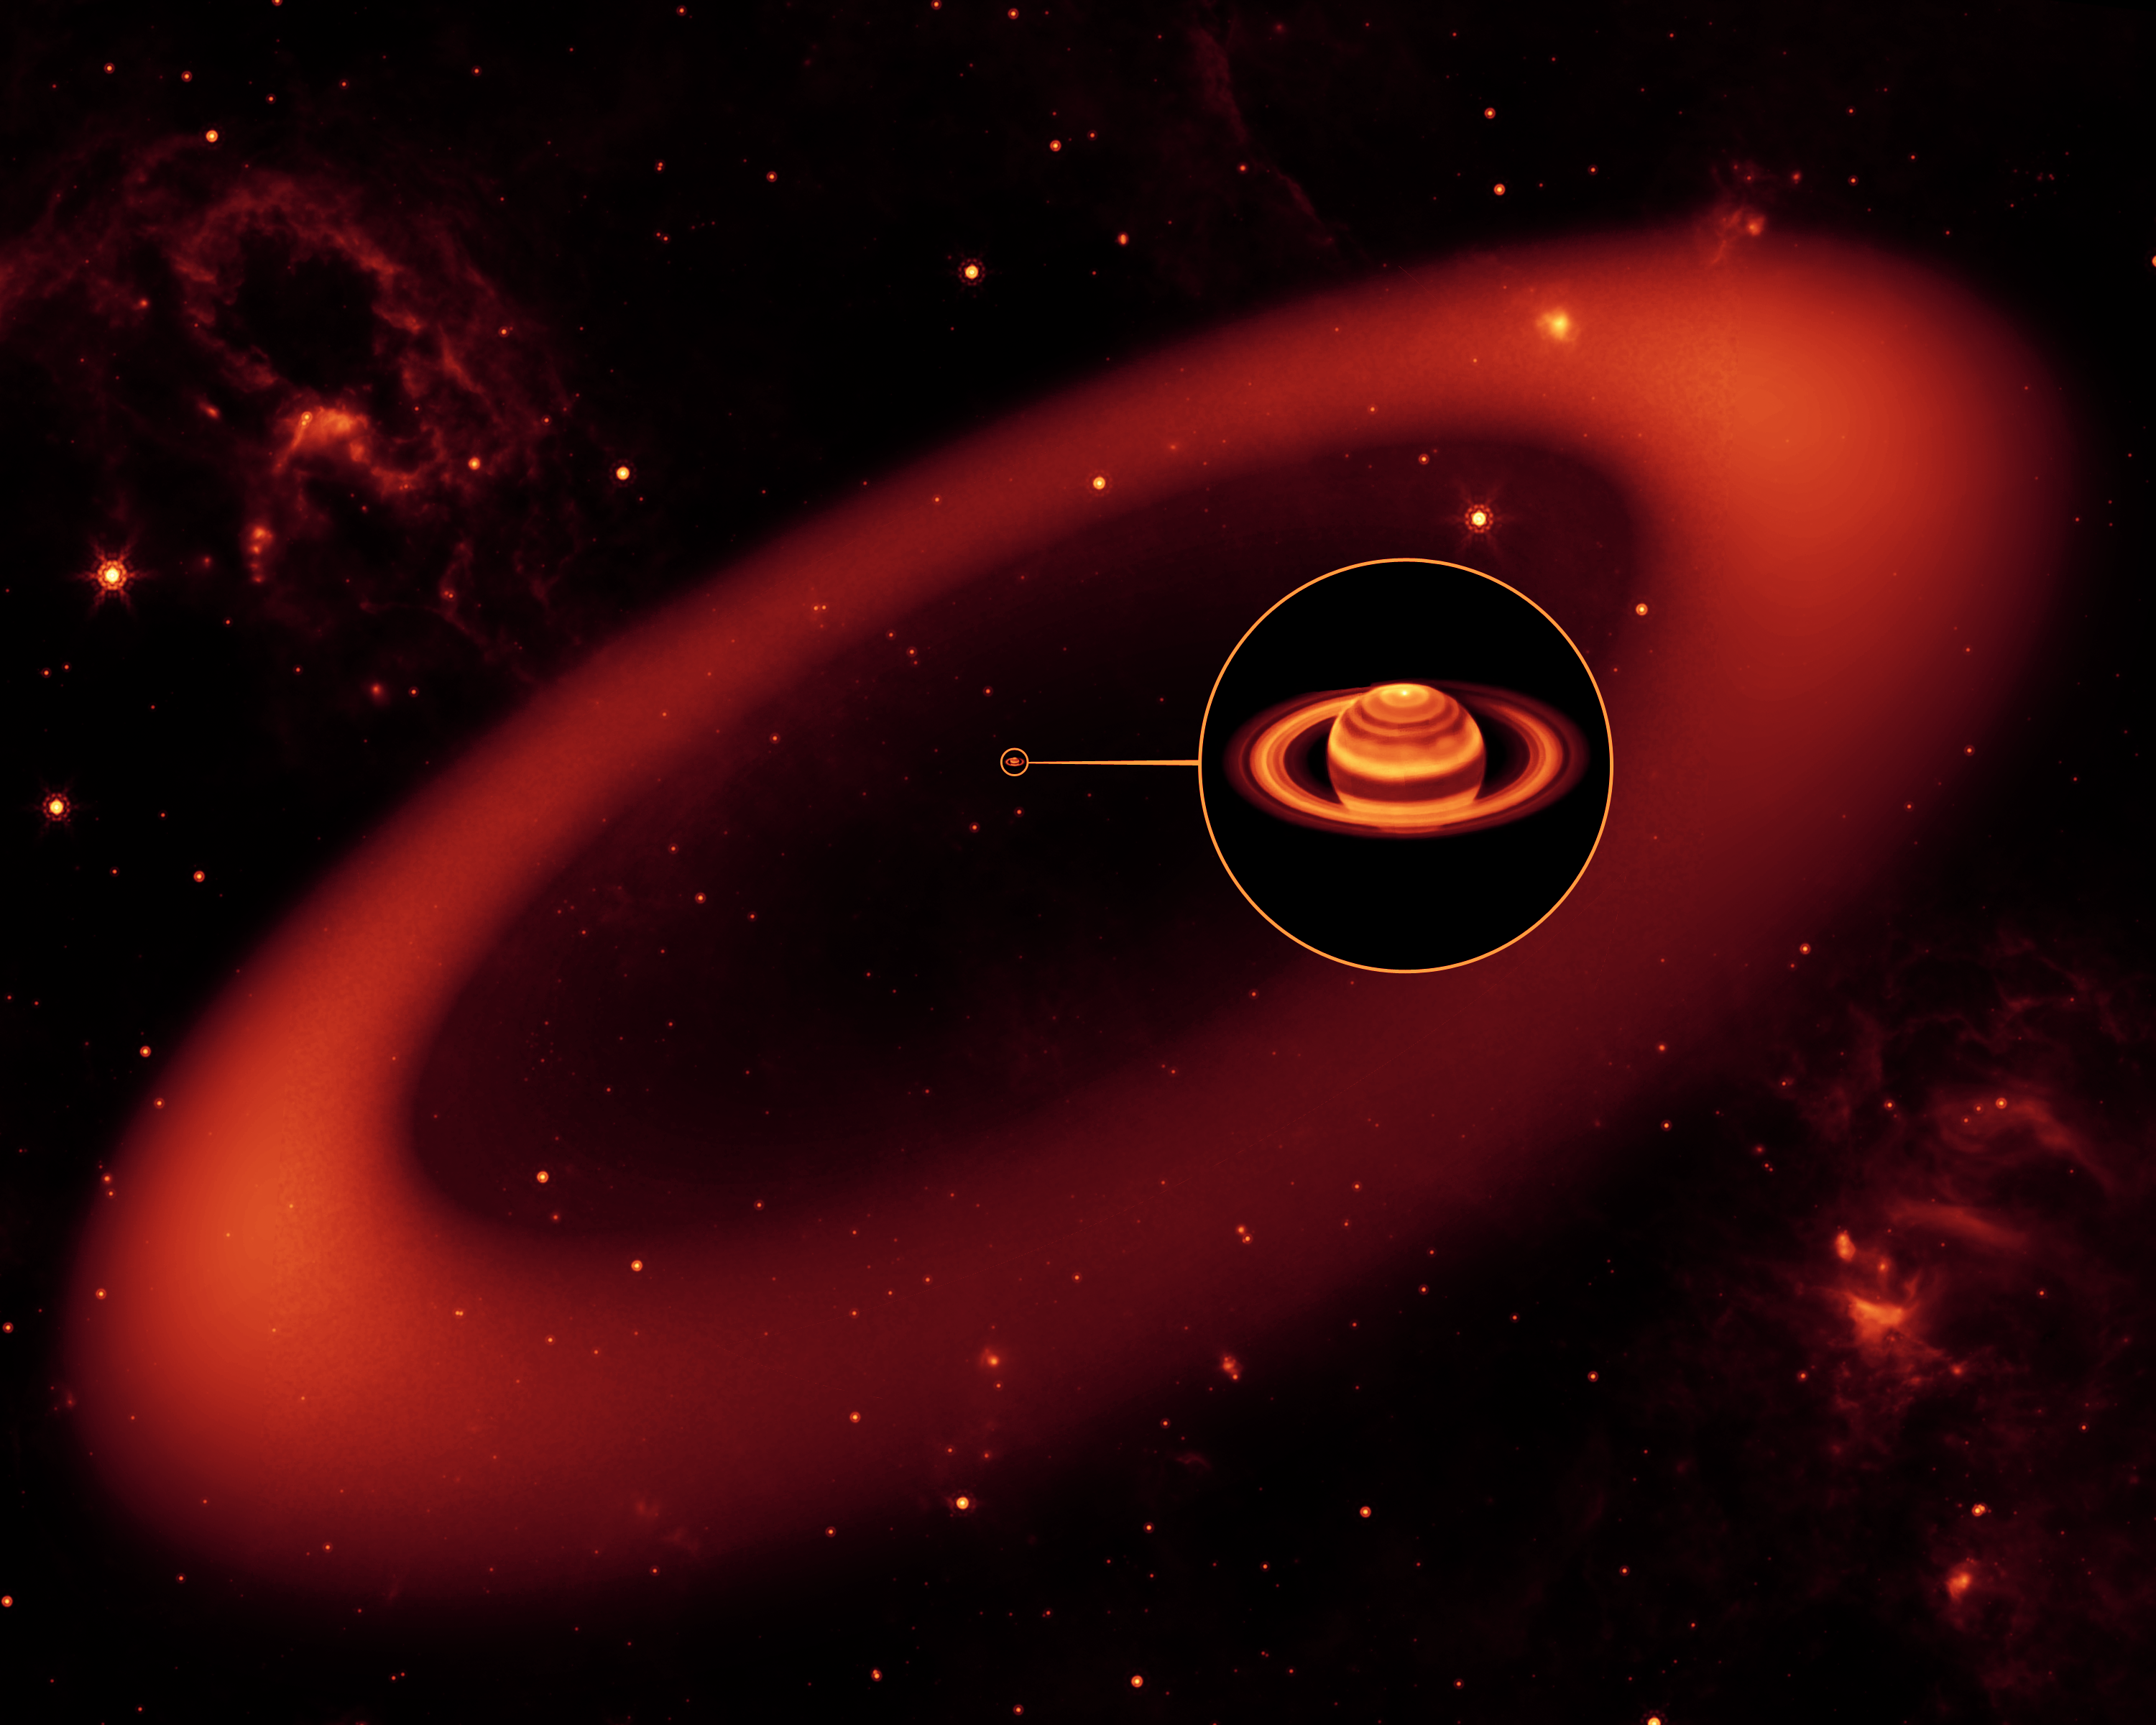

Artist's Rendering of Saturn's Infrared Ring

This artist's conception shows a nearly invisible ring around Saturn -- the largest of the giant planet's many rings. It was discovered by NASA's Spitzer Space Telescope.

The ring is so diffuse that it reflects little sunlight, or visible light that we see with our eyes. But its dusty particles shine with infrared light, or heat radiation, that Spitzer can see.

The artist's conception simulates an infrared view of the giant ring. Saturn appears as just a small dot from outside the band of ice and dust. The bulk of the ring material starts about six million kilometers (3.7 million miles) away from the planet and extends outward roughly another 12 million kilometers (7.4 million miles). The ring's diameter is equivalent to roughly 300 Saturns lined up side to side.

The inset shows an enlarged image of Saturn, as seen by the W.M. Keck Observatory at Mauna Kea, Hawaii, in infrared light. The ring, stars and wispy clouds are an artist's representation.

Credit: NASA/JPL-Caltech/R. Hurt (SSC)